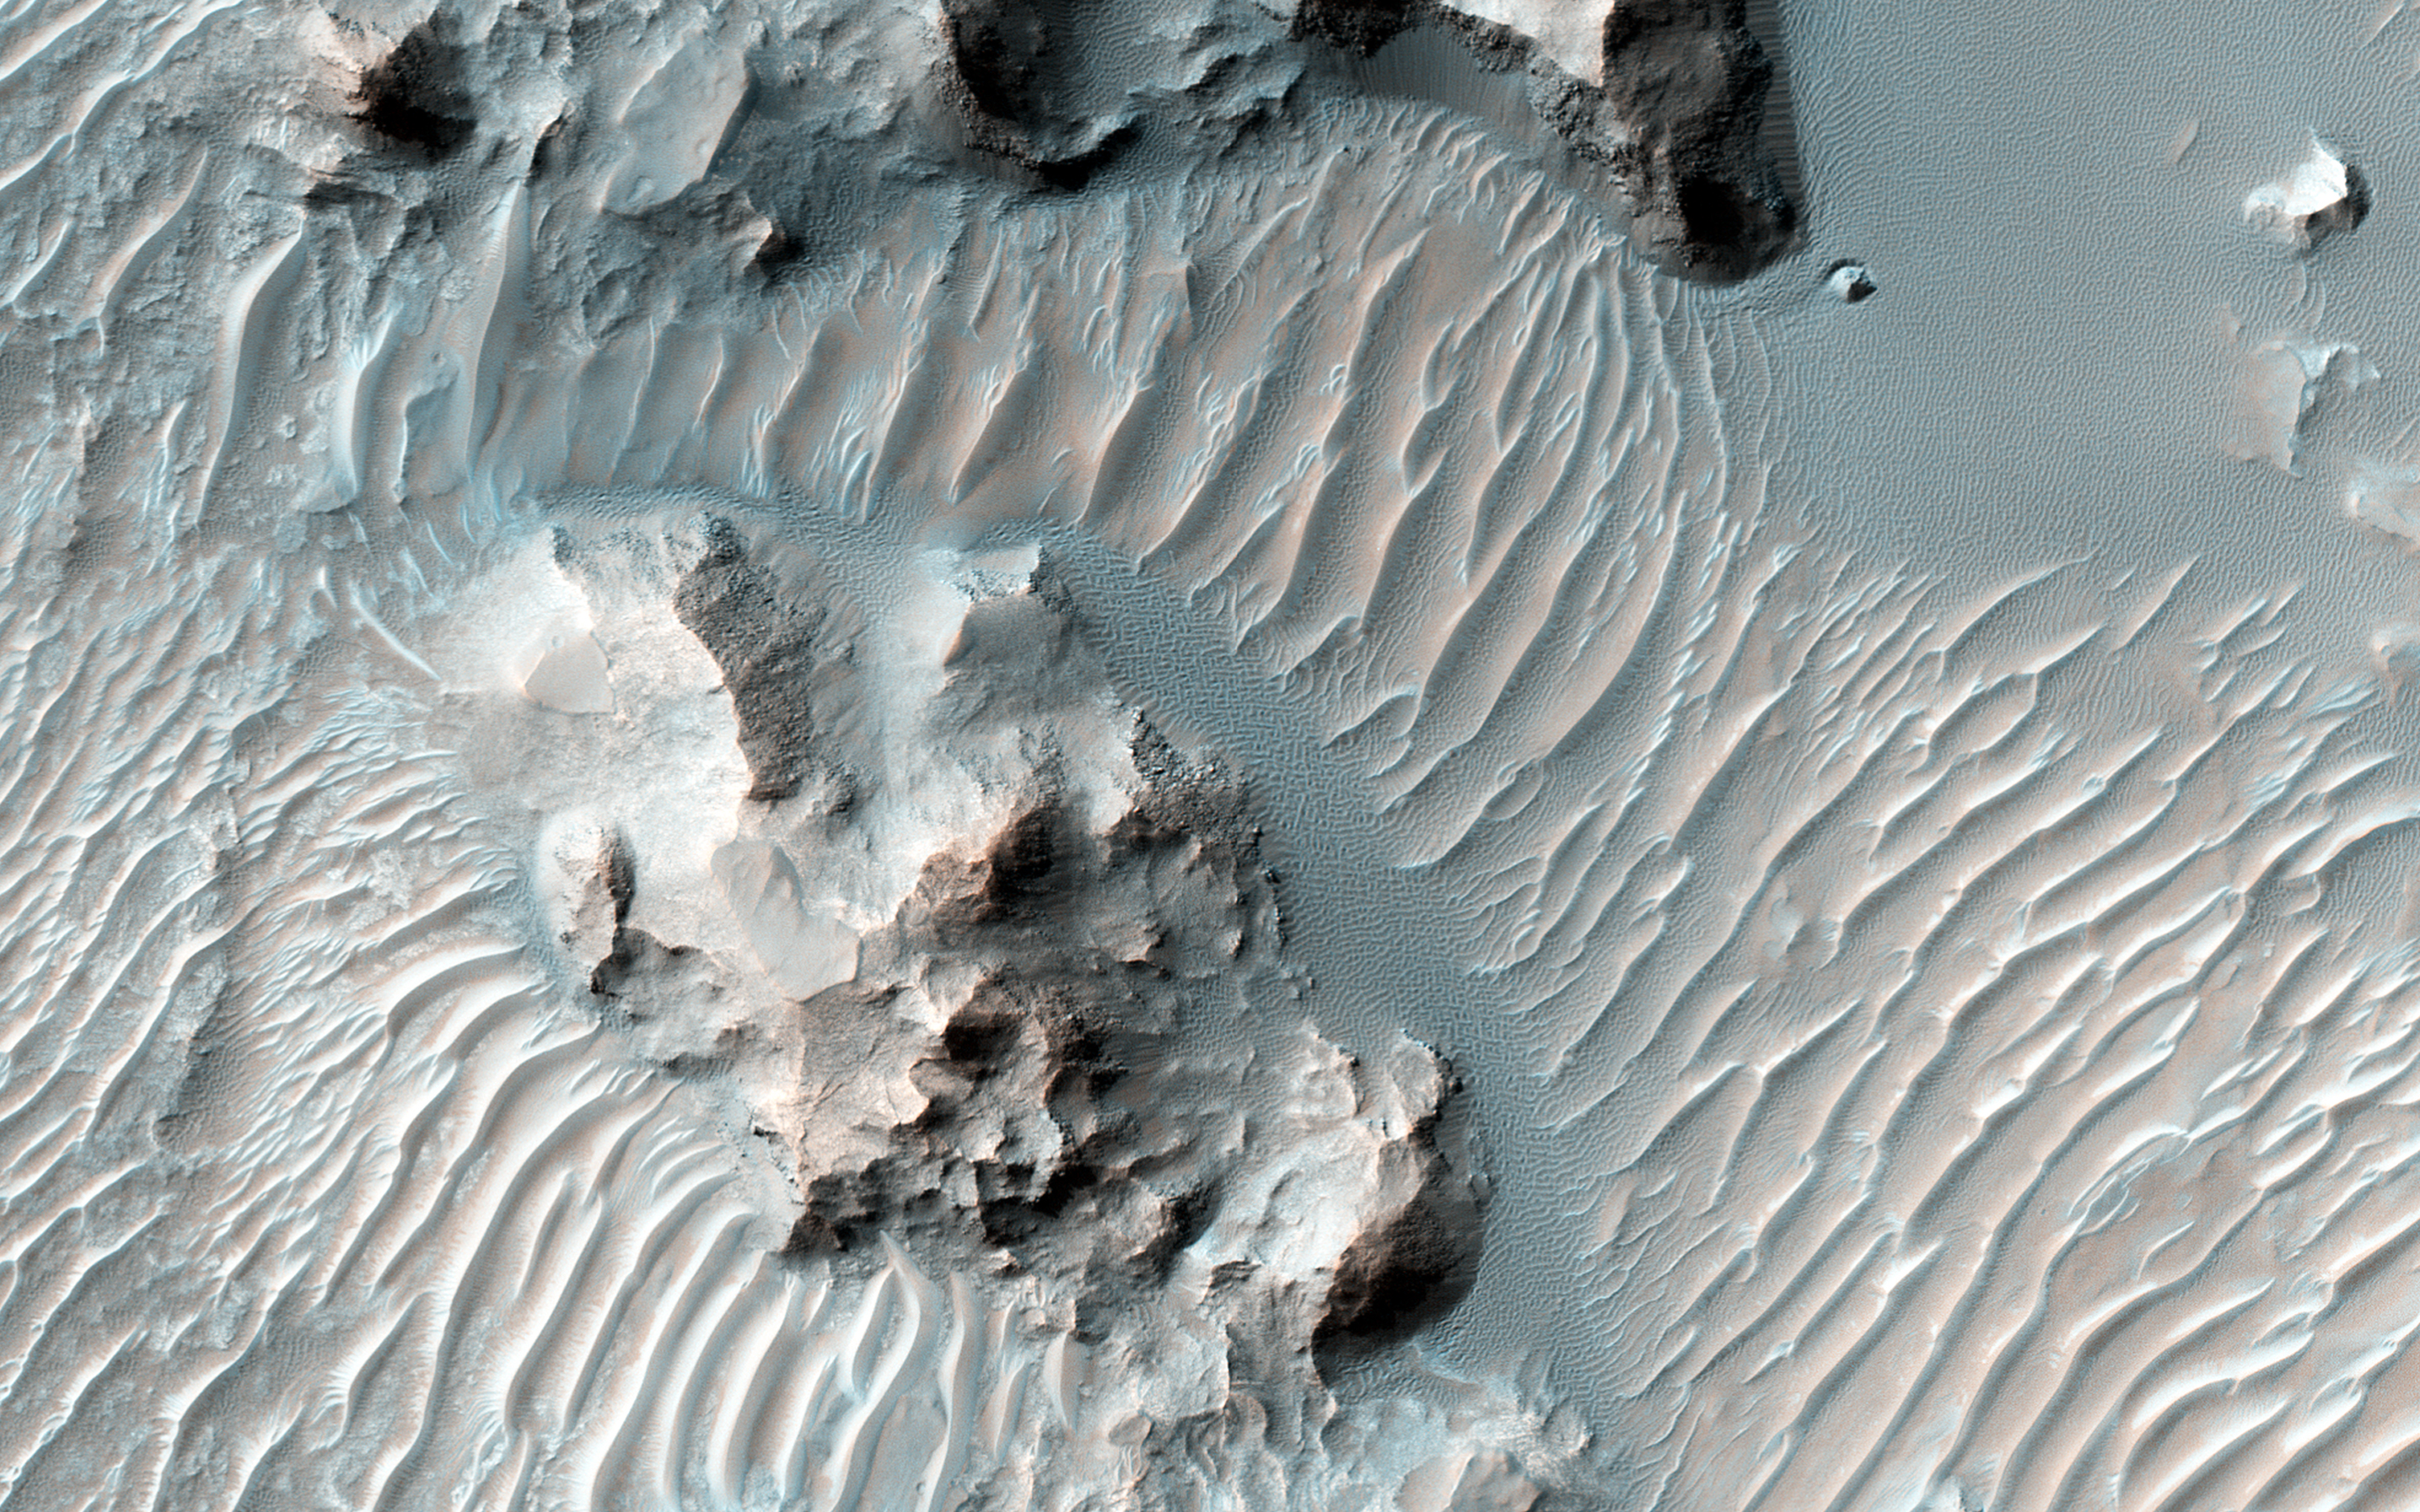

Erosion and Deposition in Schaeberle Crater

Schaeberle Crater is a large, heavily-infilled crater with many interesting features. This image shows a window into the crater fill deposit, showcasing eroding bedrock and aeolian landforms.

This pit is located near the geometric center of our image, making it a central pit crater. Central pit craters are thought to form from impact melt draining through subsurface cracks in the deepest part of the crater shortly following impact.

A closeup image shows light-toned bedrock and a small cliff that appears to be weathering away. Below the cliff there are several different types of aeolian features, including ripples and transverse aeolian ridges (TAR). The sand that forms the small, bluish ripples may be weathering out of the cliff face, in contrast to the larger, light-toned TAR which are thought to be currently inactive.

More of the TAR are visible in another closeup image. In this case, they are clearly covered by a dark, ripple-covered sand sheet. We have only imaged this location once, so it is impossible to determine whether or not the sand sheet is blowing in the wind. But due to repeated HiRISE imaging in other areas, active dunes are now known to be common across Mars and we can reasonably speculate that these dunes are moving, too.

The University of Arizona, Tucson, operates HiRISE, which was built by Ball Aerospace & Technologies Corp., Boulder, Colo. NASA’s Jet Propulsion Laboratory, a division of the California Institute of Technology in Pasadena, manages the Mars Reconnaissance Orbiter Project for NASA’s Science Mission Directorate, Washington.

Credit: NASA/JPL-Caltech/Univ. of Arizona